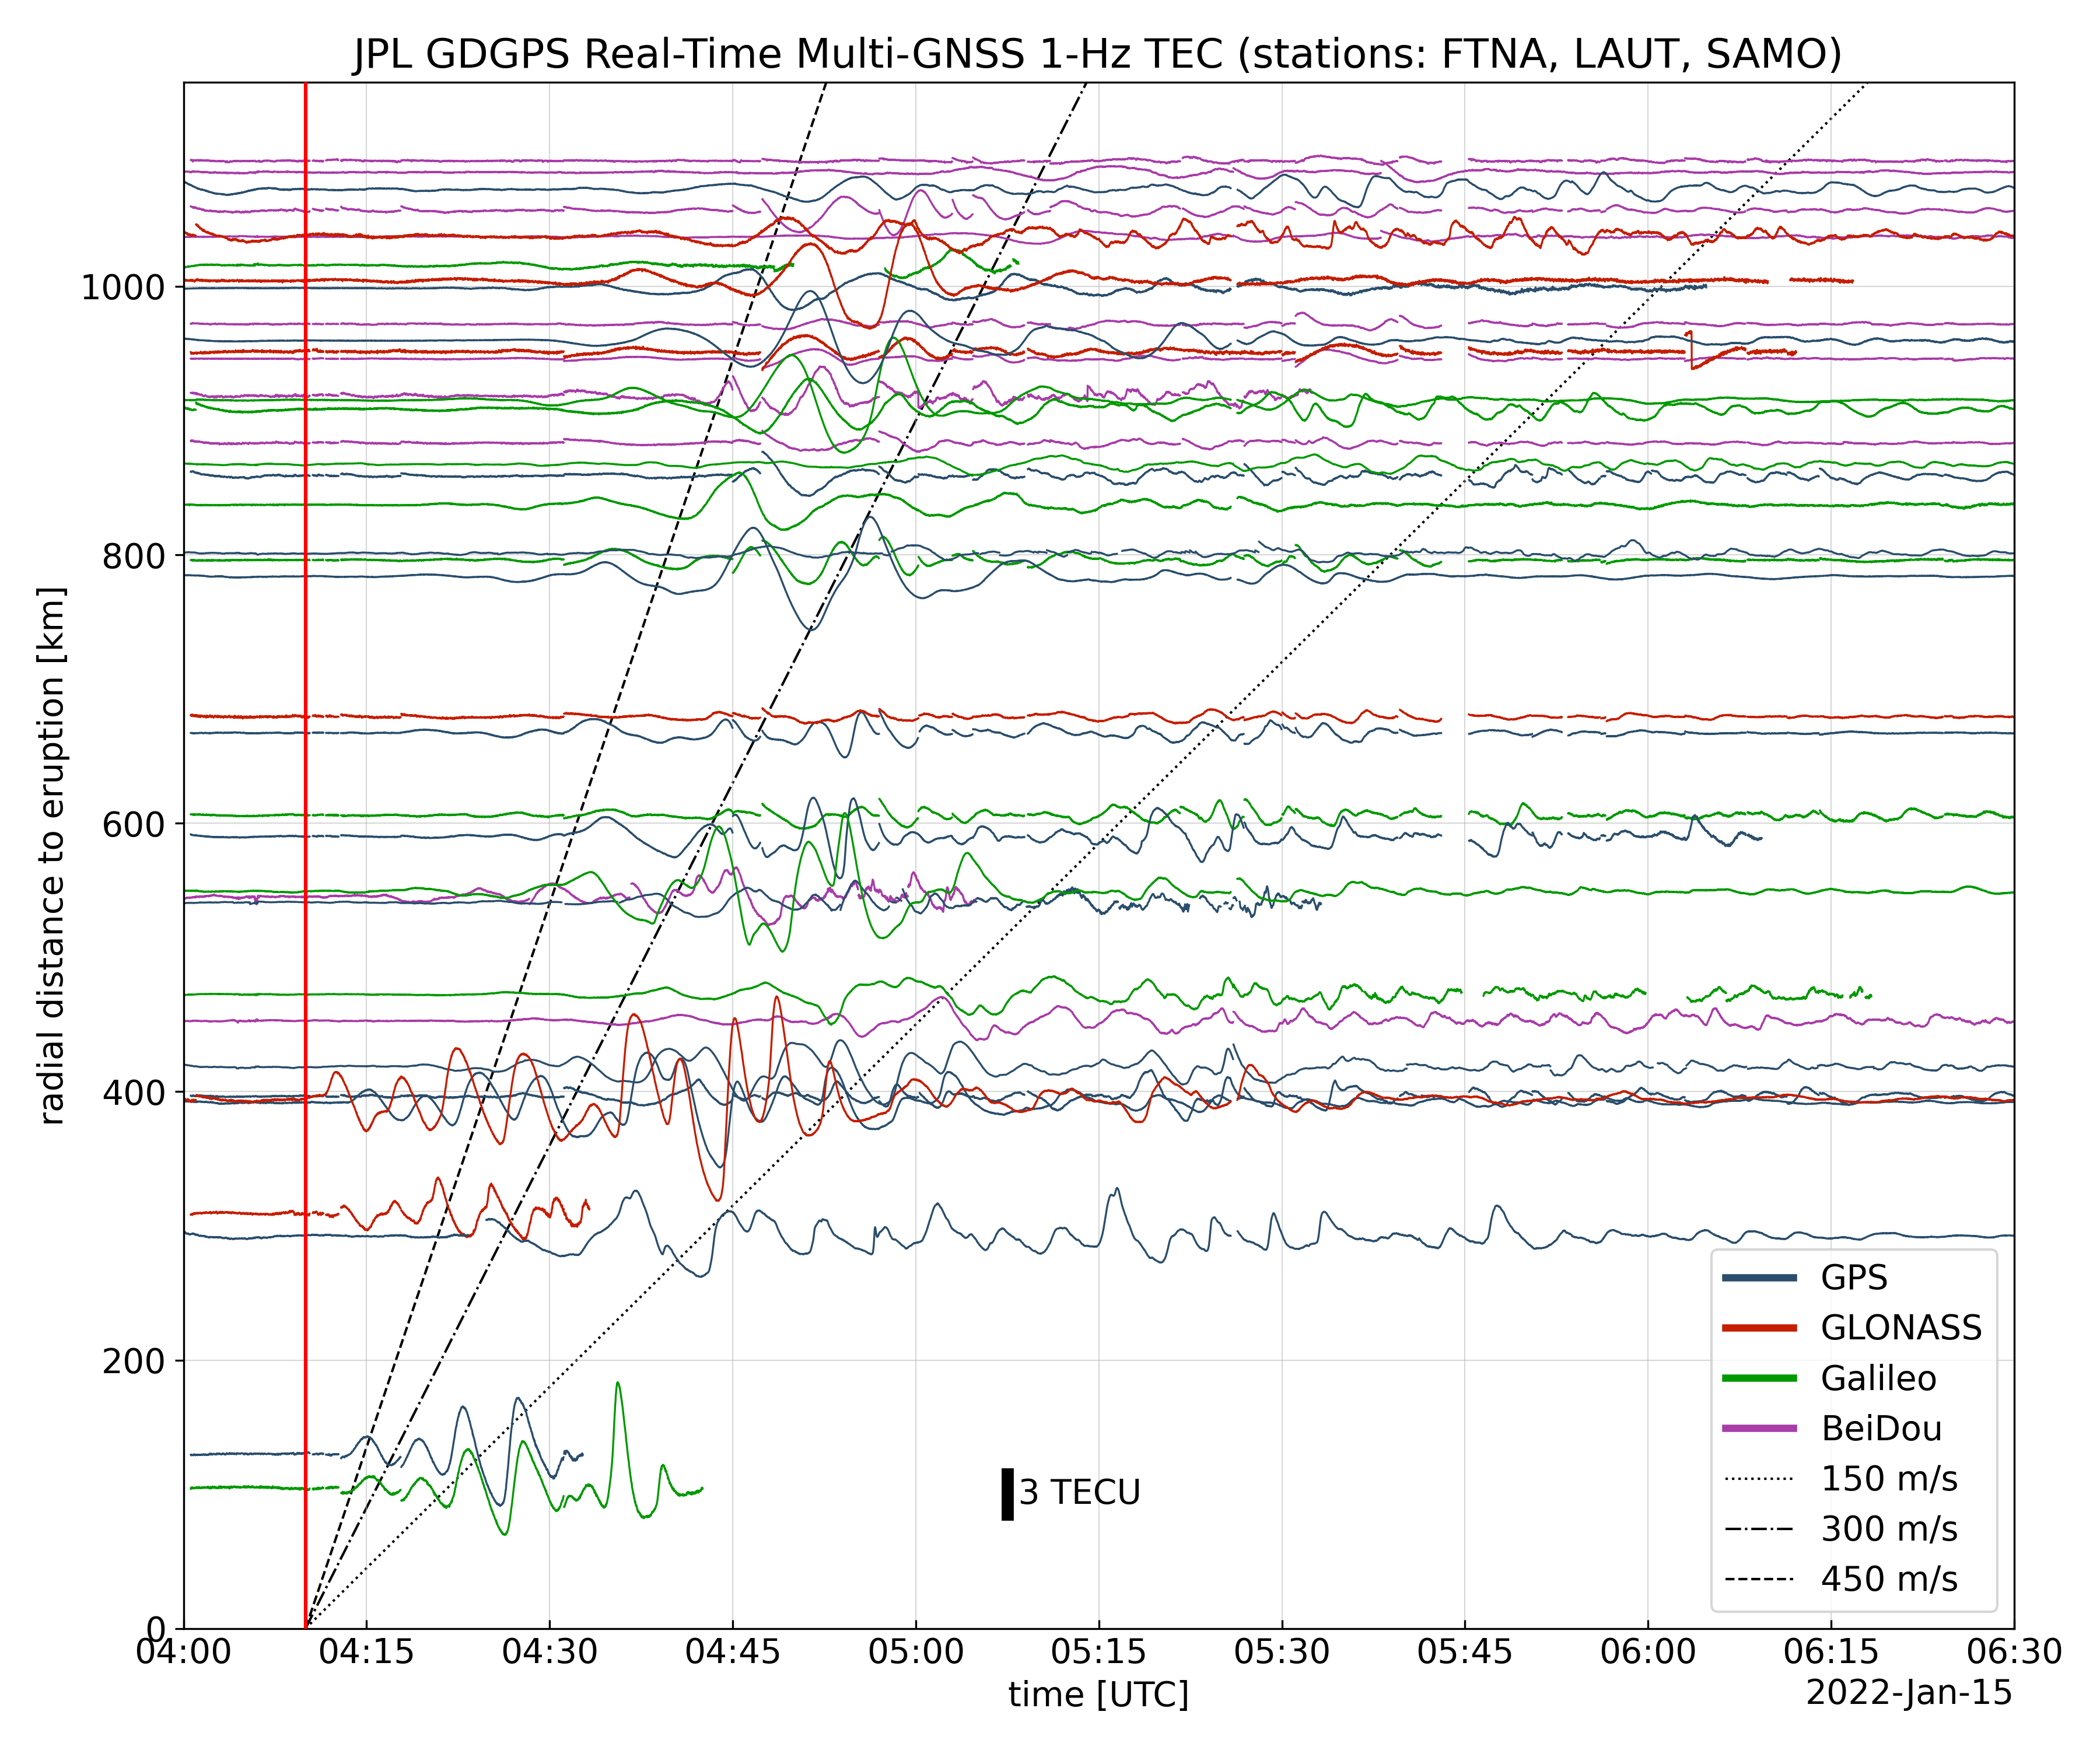

Tonga Eruption Atmospheric Wave

Real-time data collected by the Global Differential Global Positioning System network, operated by NASA’s Jet Propulsion Laboratory, shows the atmospheric signature of the Hunga Tonga Hunga Ha’apai volcanic eruption in Tonga on Jan. 15, 2022.

The data is a measure of the density of electrons (known as total electron content units, or TECU) in the ionosphere – the outermost layer of the atmosphere, which starts between 50 and 56 miles (80 to 90 kilometers) above Earth’s surface. Navigation radio signals, like those received by location sensors on smartphones, are broadcast by global navigation satellite systems (GNSS) and experience delays when passing through the ionosphere. The extent of the delay depends on the density of electrons within the path of the GNSS signal in this atmospheric layer.

When an explosive event such as a volcanic eruption or large earthquake injects energy into the atmosphere, the pressure waves from that event change the electron density in the ionosphere. These perturbations show up as tiny changes to the delays that GNSS radio signals usually experience as they pass through the atmosphere.

The vertical red line in the data plot indicates the time of the eruption. The horizontal squiggles show electron density profiles picked up in the signals of four GNSS constellations, or groups of satellites: GPS, GLONASS, Galileo, and BeiDou. The slanted dashed and dotted lines indicate the velocity of waves.

Credit: NASA/JPL-Caltech/GDGPS